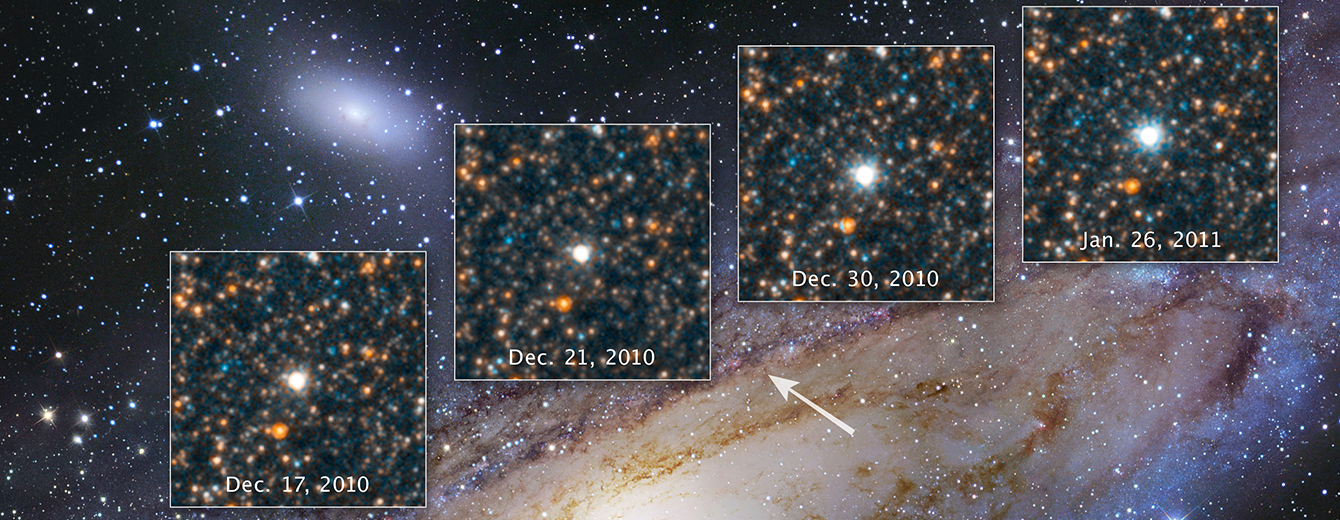

M31 Cepheid Variable Star V1

In commemoration of Edwin Hubble's discovery of a Cepheid variable class star, called V1, in the neighboring Andromeda galaxy 100 years ago, astronomers partnered with the American Association of Variable Star Observers (AAVSO) to study the star. AAVSO observers followed V1 for six months, producing a plot, or light curve, of the rhythmic rise and fall of the star's light. Based on this data, the Hubble Space Telescope was scheduled to capture the star at its dimmest and brightest light. Edwin Hubble's observations of V1 became the critical first step in uncovering a larger, grander universe than some astronomers imagined at the time. Once dismissed as a nearby "spiral nebula" measurements of Andromeda with its embedded Cepheid star served as a stellar milepost marker. It definitively showed that Andromeda was far outside of our Milky Way. Edwin Hubble went on to measure the distances to many galaxies beyond the Milky Way by finding Cepheid variables within those levels. The velocities of those galaxies, in turn, allowed him to determine that the universe is expanding.

Credit: Image: NASA, ESA, Hubble Heritage Project; Acknowledgment: Robert Gendler